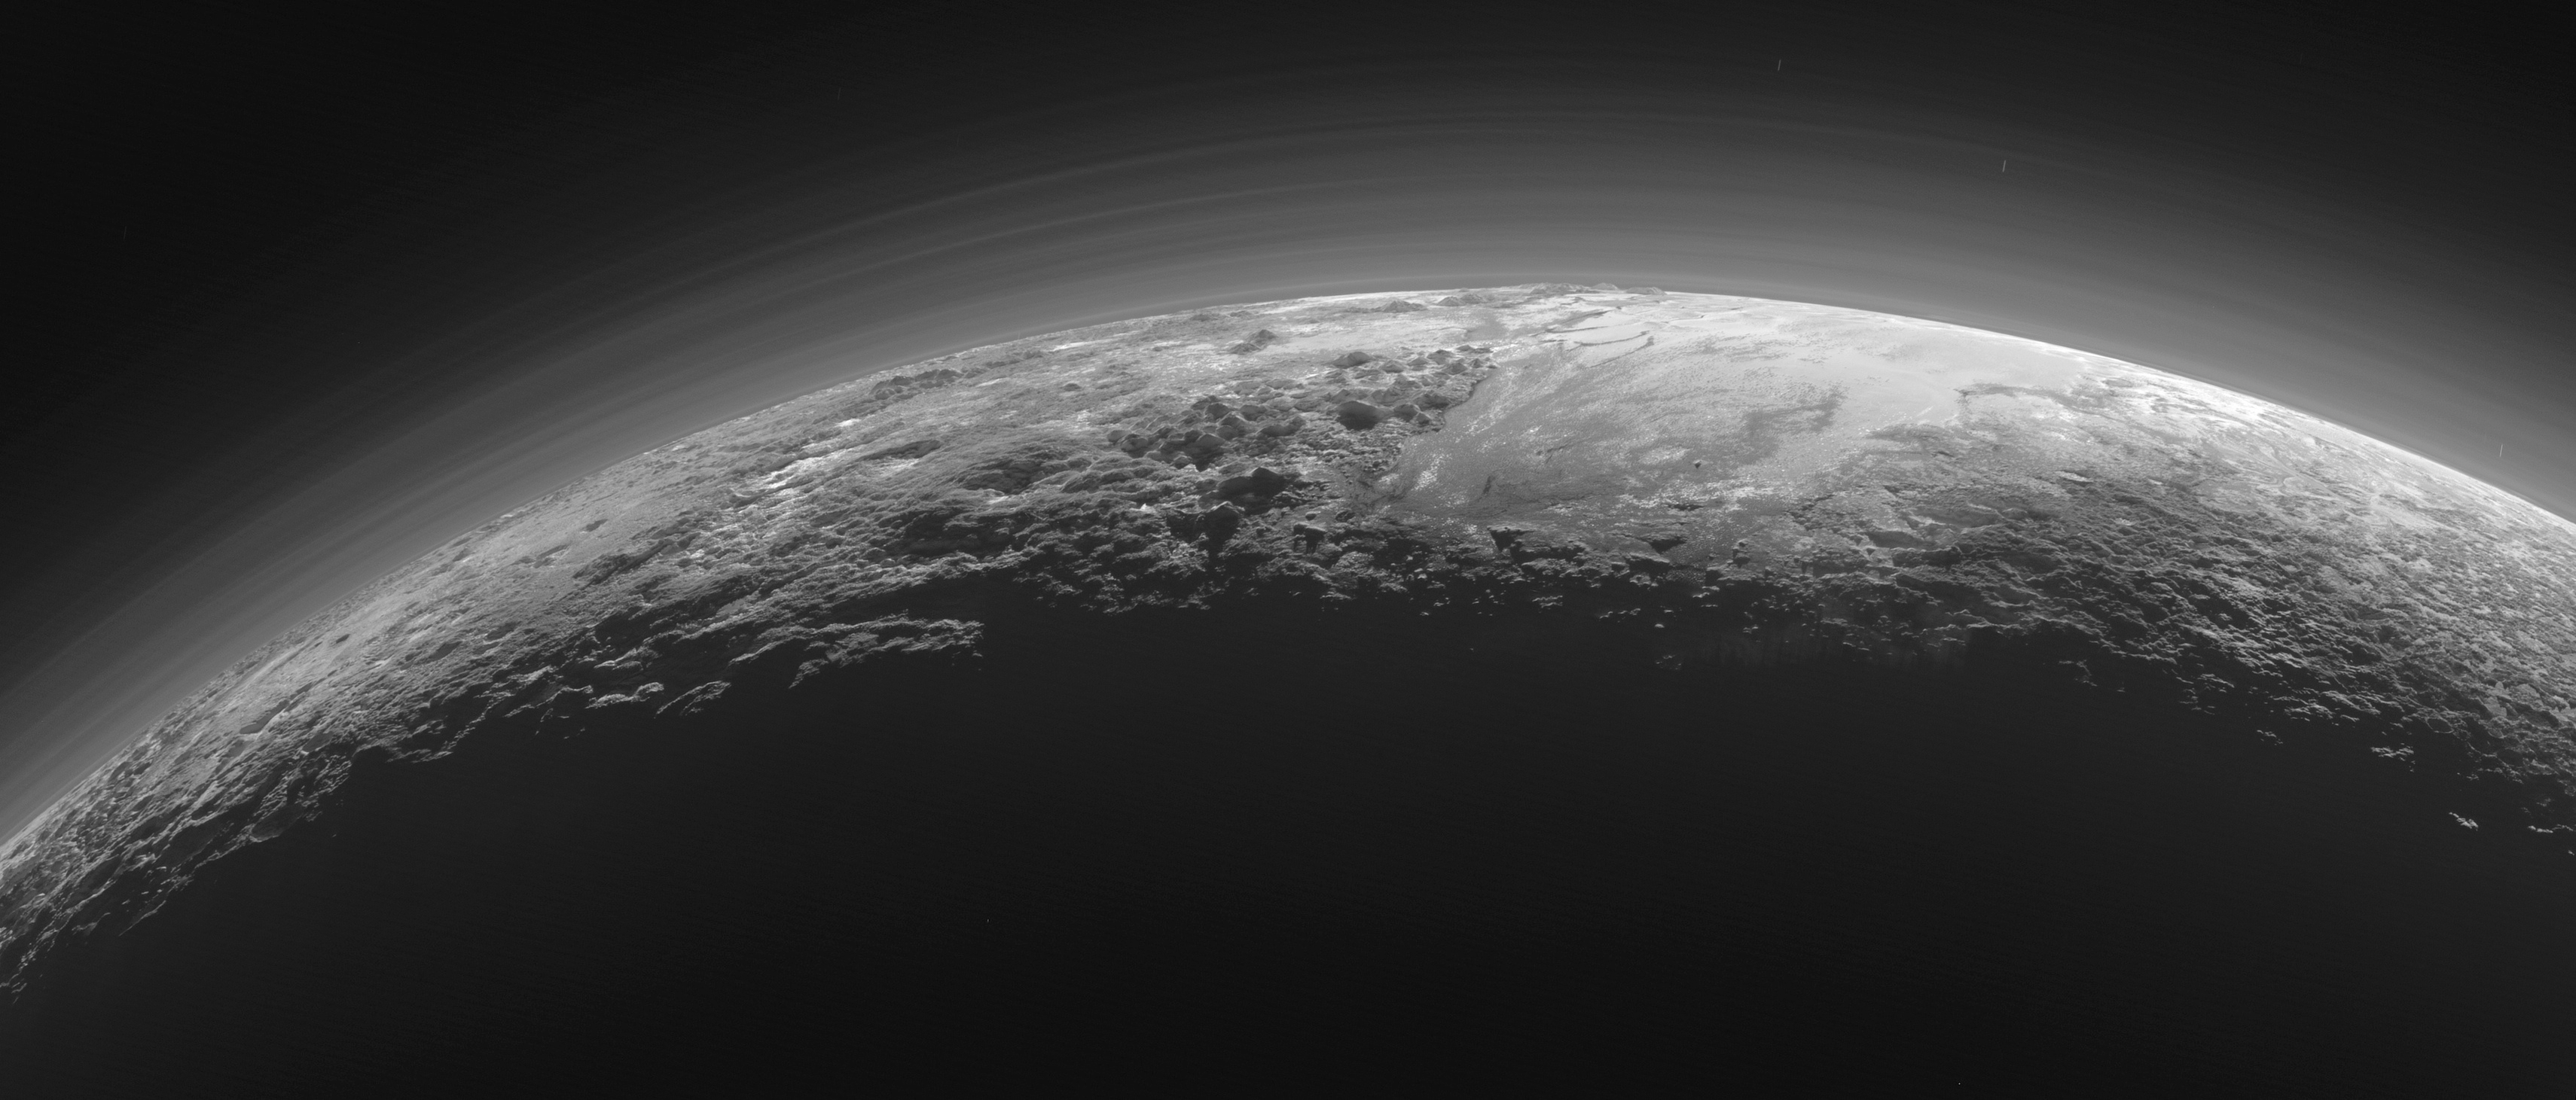

Pluto’s Majestic Mountains, Frozen Plains and Foggy Hazes

Just 15 minutes after its closest approach to Pluto on July 14, 2015, NASA’s New Horizons spacecraft looked back toward the sun and captured this near-sunset view of the rugged, icy mountains and flat ice plains extending to Pluto’s horizon. The smooth expanse of the informally named icy plain Sputnik Planum (right) is flanked to the west (left) by rugged mountains up to 11,000 feet (3,500 meters) high, including the informally named Norgay Montes in the foreground and Hillary Montes on the skyline. To the right, east of Sputnik, rougher terrain is cut by apparent glaciers. The backlighting highlights more than a dozen layers of haze in Pluto’s tenuous but distended atmosphere. The image was taken from a distance of 11,000 miles (18,000 kilometers) to Pluto; the scene is 780 miles (1,250 kilometers) wide.

The Johns Hopkins University Applied Physics Laboratory in Laurel, Maryland, designed, built, and operates the New Horizons spacecraft, and manages the mission for NASA’s Science Mission Directorate. The Southwest Research Institute, based in San Antonio, leads the science team, payload operations and encounter science planning. New Horizons is part of the New Frontiers Program managed by NASA’s Marshall Space Flight Center in Huntsville, Alabama.

Credit: NASA/Johns Hopkins University Applied Physics Laboratory/Southwest Research Institute